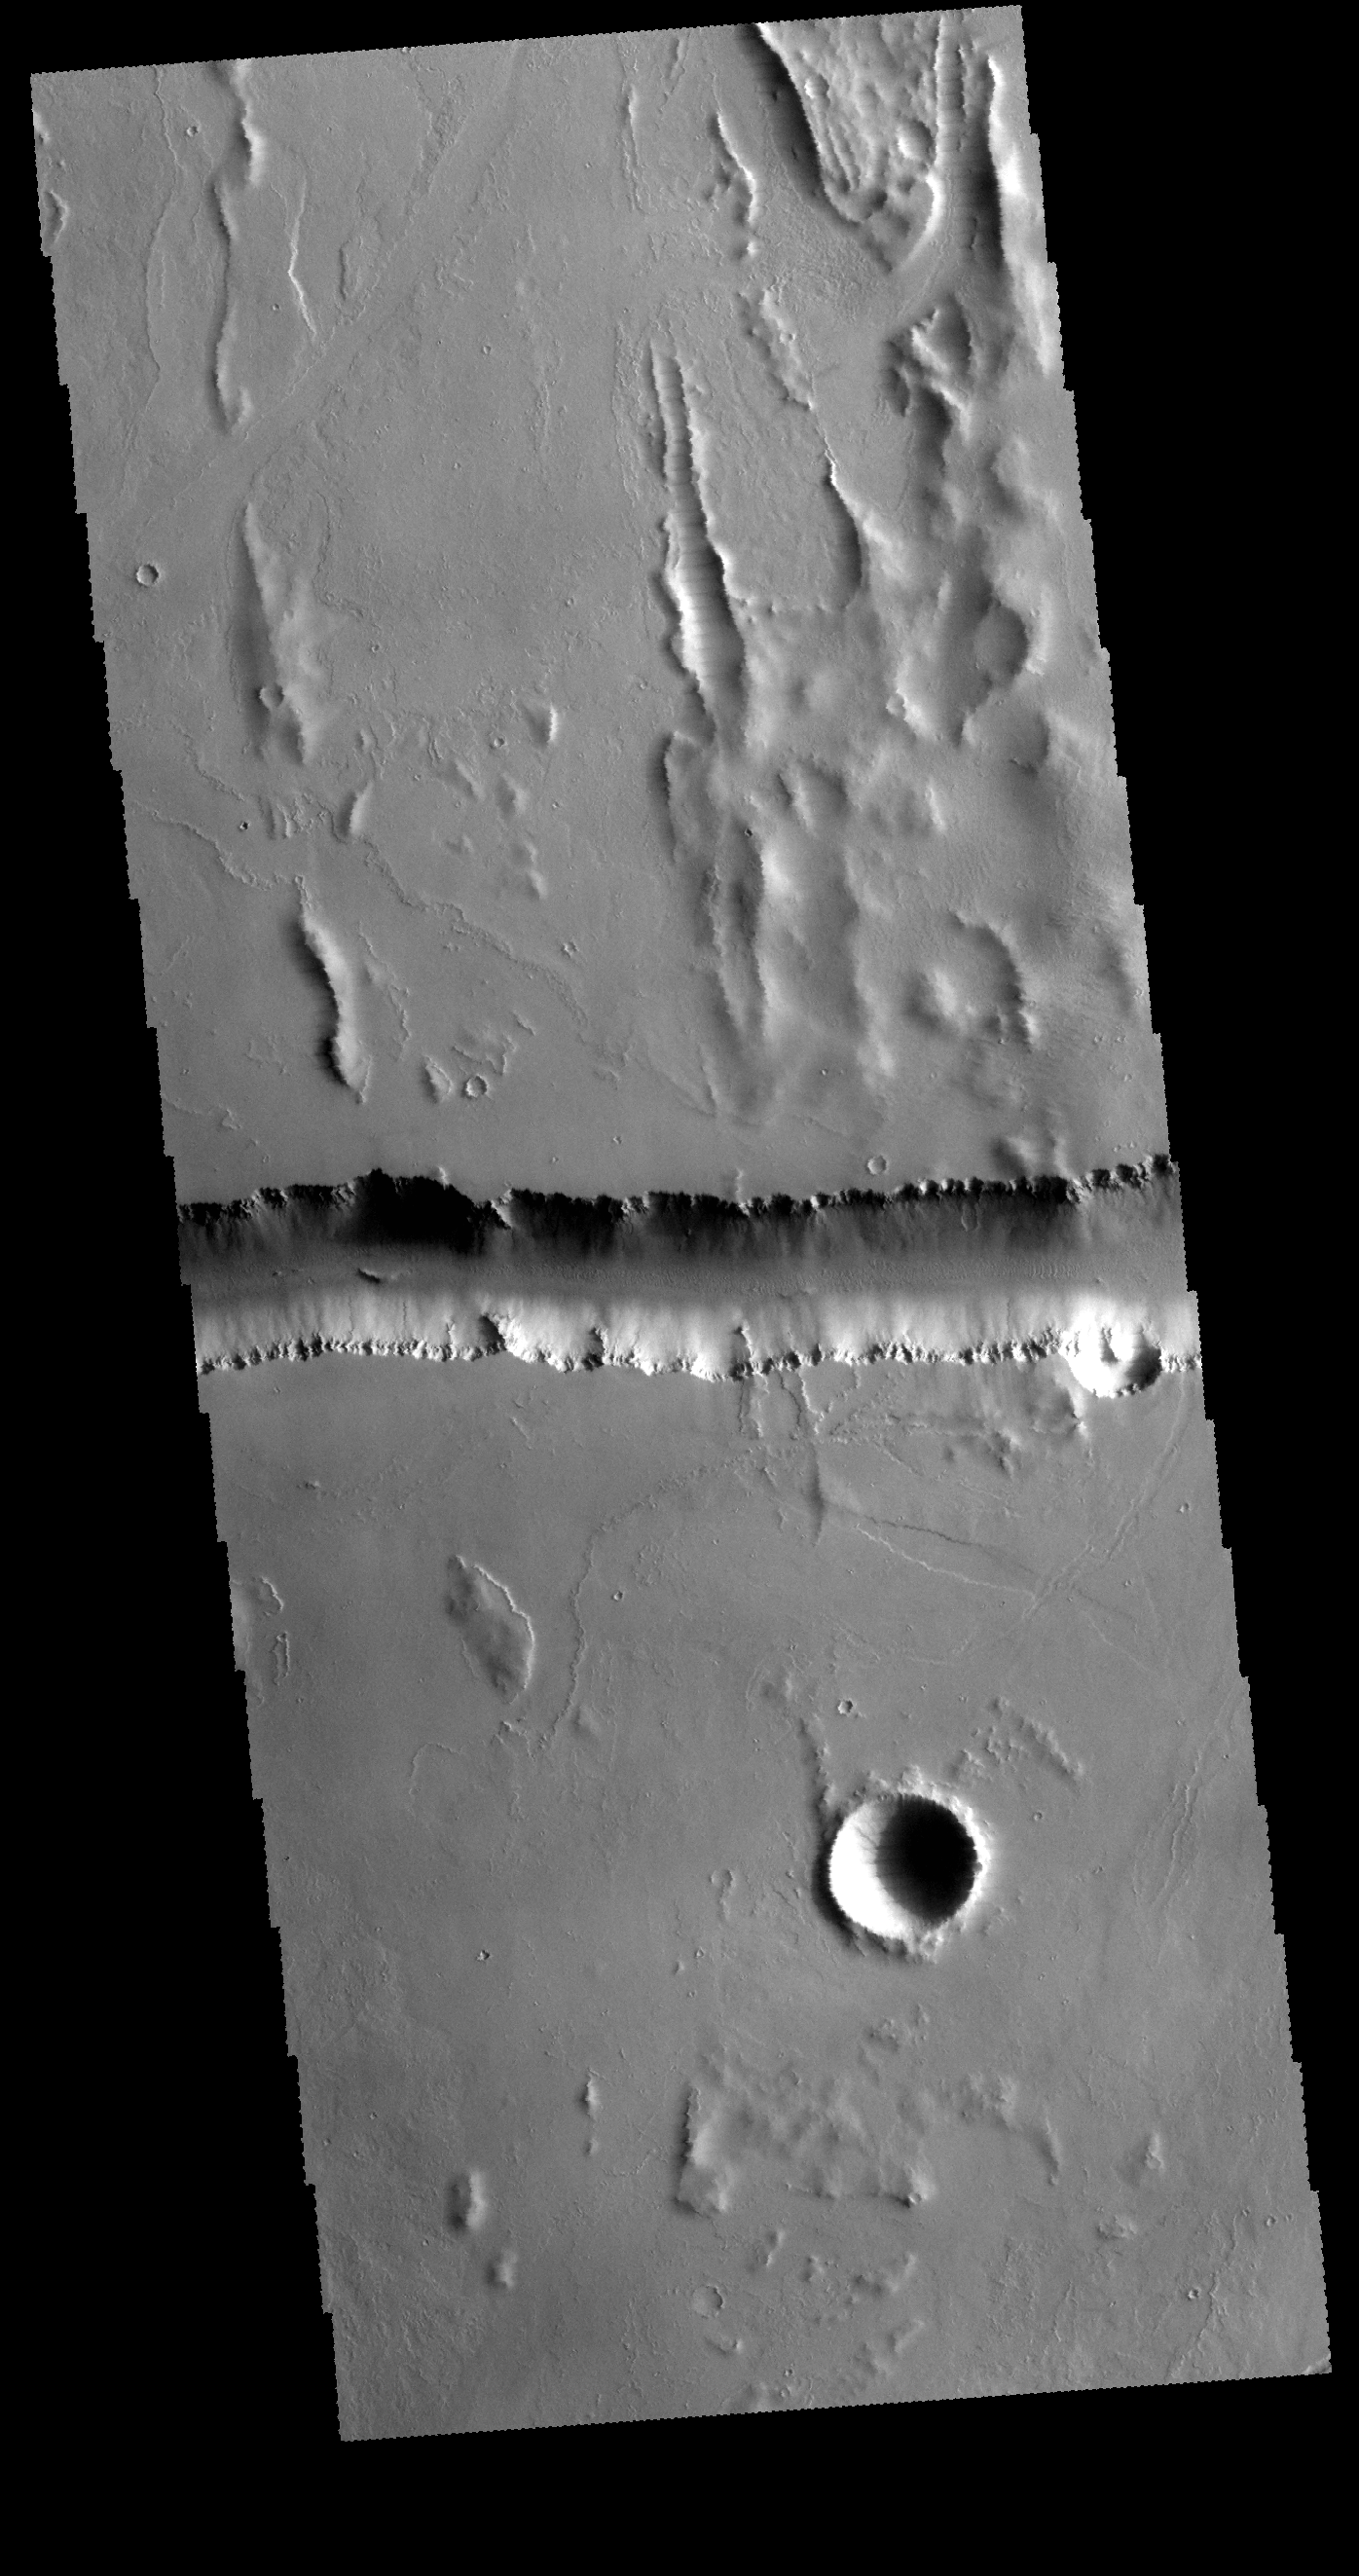

Olympica Fossae

Today’s VIS image shows a small portion of Olympica Fossae. Olympica Fossae is located on volcanic plains between Alba Mons and Olympus Mons. The linear margins and uniform width are controlled by faulting; this feature is called a graben.

Credit: NASA/JPL-Caltech/ASU